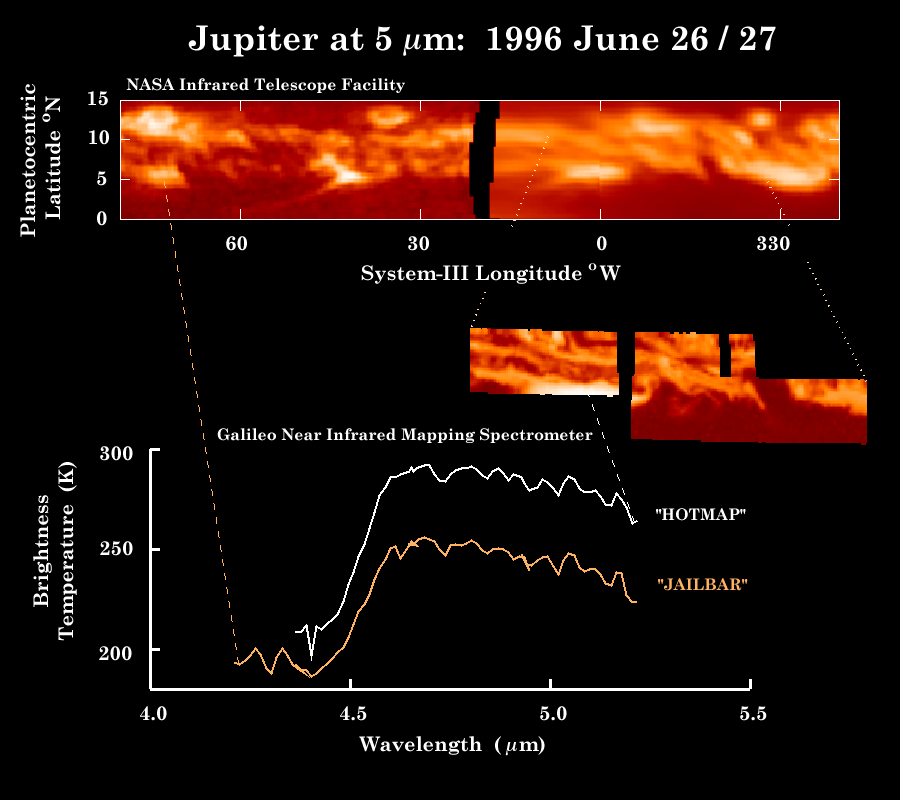

Observations of Jupiter’s thermal emission made by the Infrared Telescope Facility and the Galileo NIMS instrument

These observations of Jupiter’s equator in thermal (heat) emission were made by NASA’s Infrared Telescope Facility (top panel) within hours of the Near-Infrared Mapping Spectrometer (NIMS) instrument image (middle inset) and the spectra (bottom). The “JAILBAR” spectrum is the warmest of 4 spectra taken near the warm spot indicated by the orange dotted line on the left, and the “HOTMAP” spectrum is taken from the brightest region indicated in the inset (corresponding to the bright feature at 0 degrees longitude in the top panel. The NASA IRTF map was made from images taken at a wavelength of 4.85 microns – a part of Jupiter’s spectrum which is very transparent. The bright “5 micron hot spots” are areas allowing us to see to depths corresponding to 4 – 8 bars of pressure in Jupiter’s atmosphere. The JAILBAR spectrum is consistent with Galileo probe abundances for water – only 10 – 20% of what was expected if Jupiter had formed with the same composition as the sun. These relatively dry conditions may exist only in these bright spots. The JAILBAR region is a “warm spot” which is sufficiently clear of clouds that we can sense atmospheric depths far enough to detect temperatures as high as 255 Kelvins, or 0 degrees F. However, the HOTMAP spectrum, shows water abundances which are even ten times drier than this, with temperatures so clear that we can sense down to levels where the temperatures are 293 K, or 68 deg. F. This is the first detection of regions this hot, and is a result of the high spatial resolution of the NIMS instrument at Jupiter.

The IRTF map was made by Brendan Fisher and Glenn Orton (JPL), Kartik Parija (Drake Univ.), Jose Luis Ortiz (JPL / Instituto de Astrofisica de Andalucia) and Milena Marinova (Caltech).

The Jet Propulsion Laboratory, Pasadena, CA manages the mission for NASA’s Office of Space Science, Washington, DC.

Credit: NASA/JPL